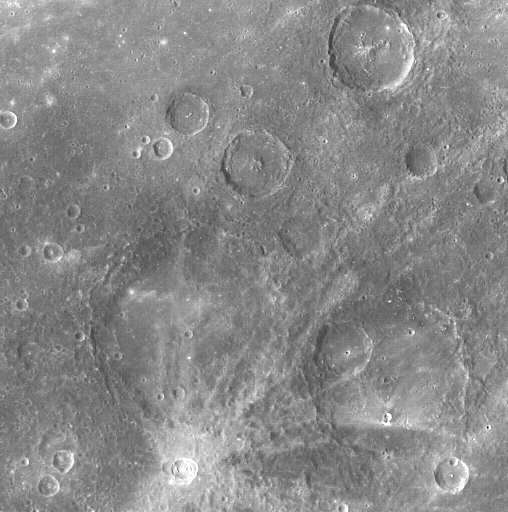

Hello, Hodgkins!

The rayed crater near the bottom of this image is Hodgkins, named in July 2009 in honor of the New Zealand painter Frances Hodgkins (1869-1947). In this image, north is approximately toward the upper right corner. Hodgkins has an asymmetric pattern of rays, which provides information about the impact event that formed the crater. Hodgkins’ asymmetric rays were formed when an object, traveling in either a northeastern or southwestern direction, struck Mercury at a low angle to the surface. Compare the rays of Hodgkins to the rays of Qi Baishi and Hovnatanian, and read more about low-angle impacts. Visit this image of Bek to learn more about how rays form and how they fade with time.

On March 17, 2011 (March 18, 2011, UTC), MESSENGER became the first spacecraft ever to orbit the planet Mercury. The mission is currently in its commissioning phase, during which spacecraft and instrument performance are verified through a series of specially designed checkout activities. In the course of the one-year primary mission, the spacecraft’s seven scientific instruments and radio science investigation will unravel the history and evolution of the Solar System’s innermost planet. Visit the Why Mercury? section of this website to learn more about the science questions that the MESSENGER mission has set out to answer.

Date acquired: March 31, 2011
Image Mission Elapsed Time (MET): 210025195
Image ID: 71248
Instrument: Wide Angle Camera (WAC) of the Mercury Dual Imaging System (MDIS)
WAC filter: 7 (748 nanometers wavelength)
Center Latitude: 32.2°
Center Longitude: 16.3° E
Resolution: 720 meters/pixel (0.45 miles/pixel)
Scale: Hodgkins has a diameter of 19 kilometers (12 miles)

These images are from MESSENGER, a NASA Discovery mission to conduct the first orbital study of the innermost planet, Mercury. For information regarding the use of images, see the MESSENGER image use policy.

Credit: NASA/Johns Hopkins University Applied Physics Laboratory/Carnegie Institution of Washington